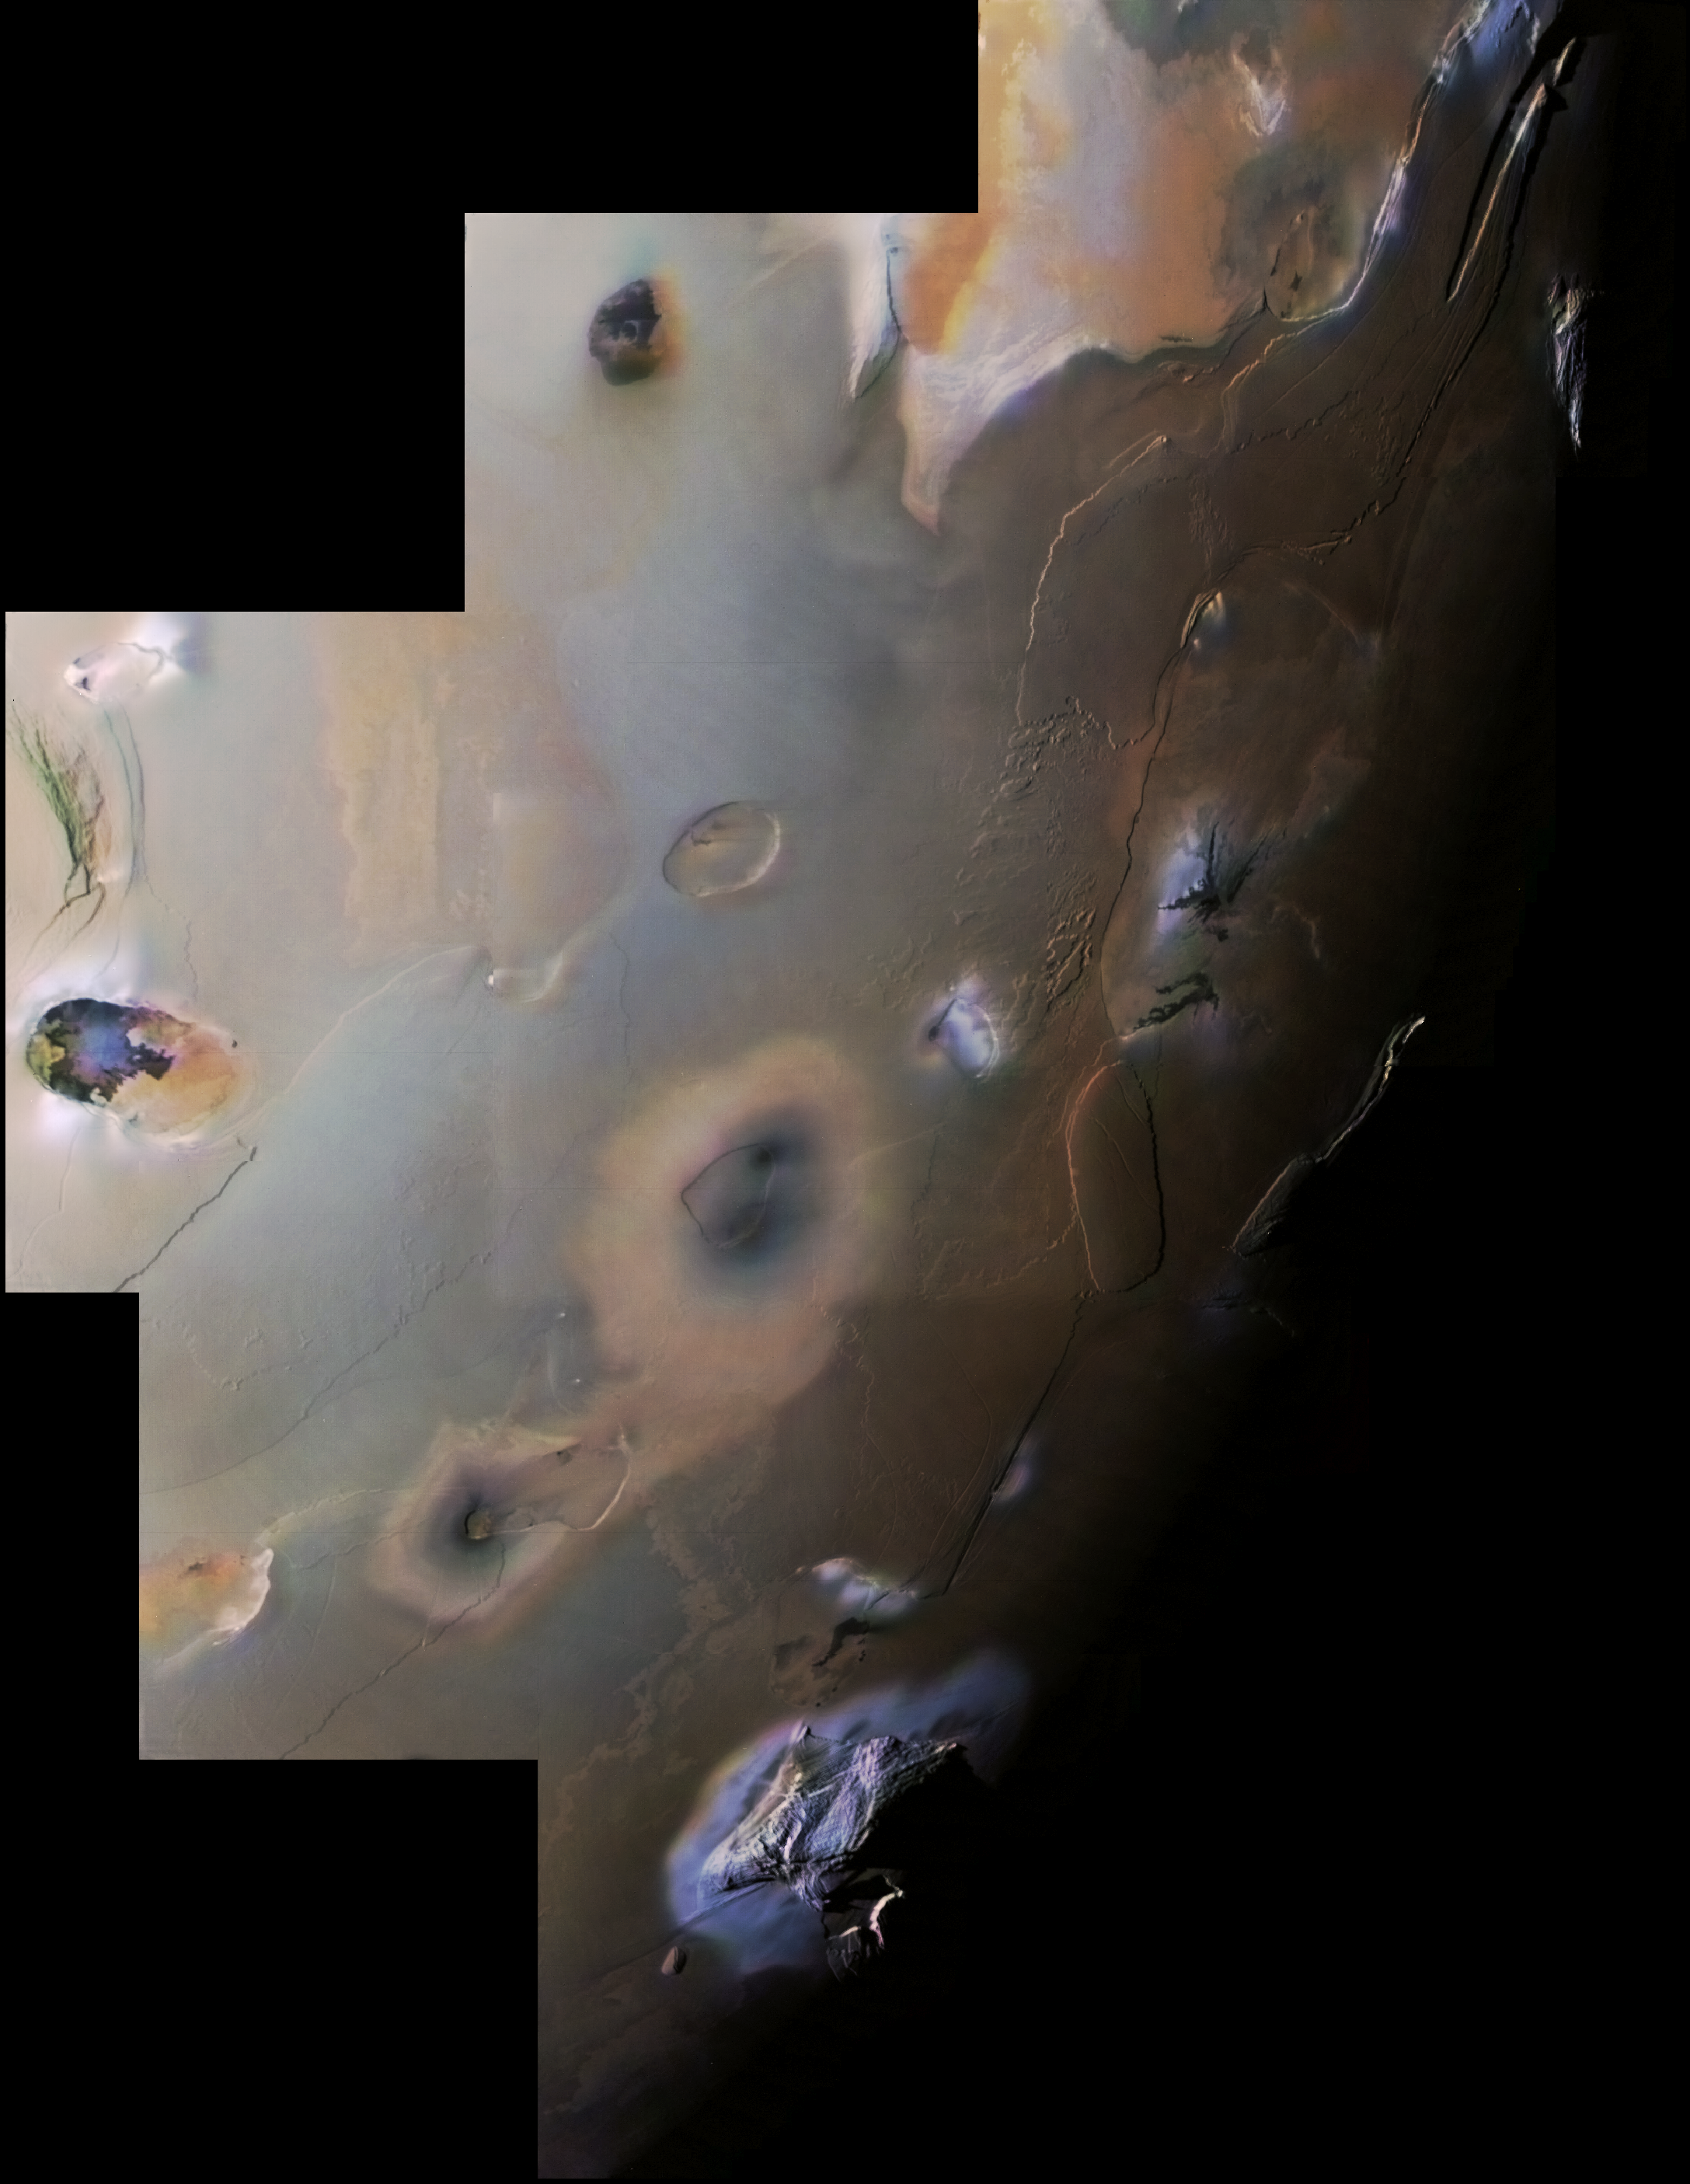

Io, the South Polar Region

This Voyager 1 image mosaic shows Io’s south polar region. The South Pole is near the terminator (line between daylight and night) at right center. Haemus Mons, a 10-km high (32,000 foot) mountain is at bottom. Elsewhere, much flatter volcanic plains, eroded volcanic plateaus, and crater-like volcanic calderas dominate the scene. The partly black-filled caldera at far left is Creidne Patera. The composition of the prevalent volcanic plains of Io could consist dominantly of sulfur with a thin discontinuous coating of sulfur dioxide frost or of silicates (such as basalt) coated with sulfurous condensates. The black material in Creidne Patera is where sulfur or silicates are probably still molten, whereas the brown material in the caldera is probably where the sulfur has solidified.

Credit: NASA/JPL/USGS